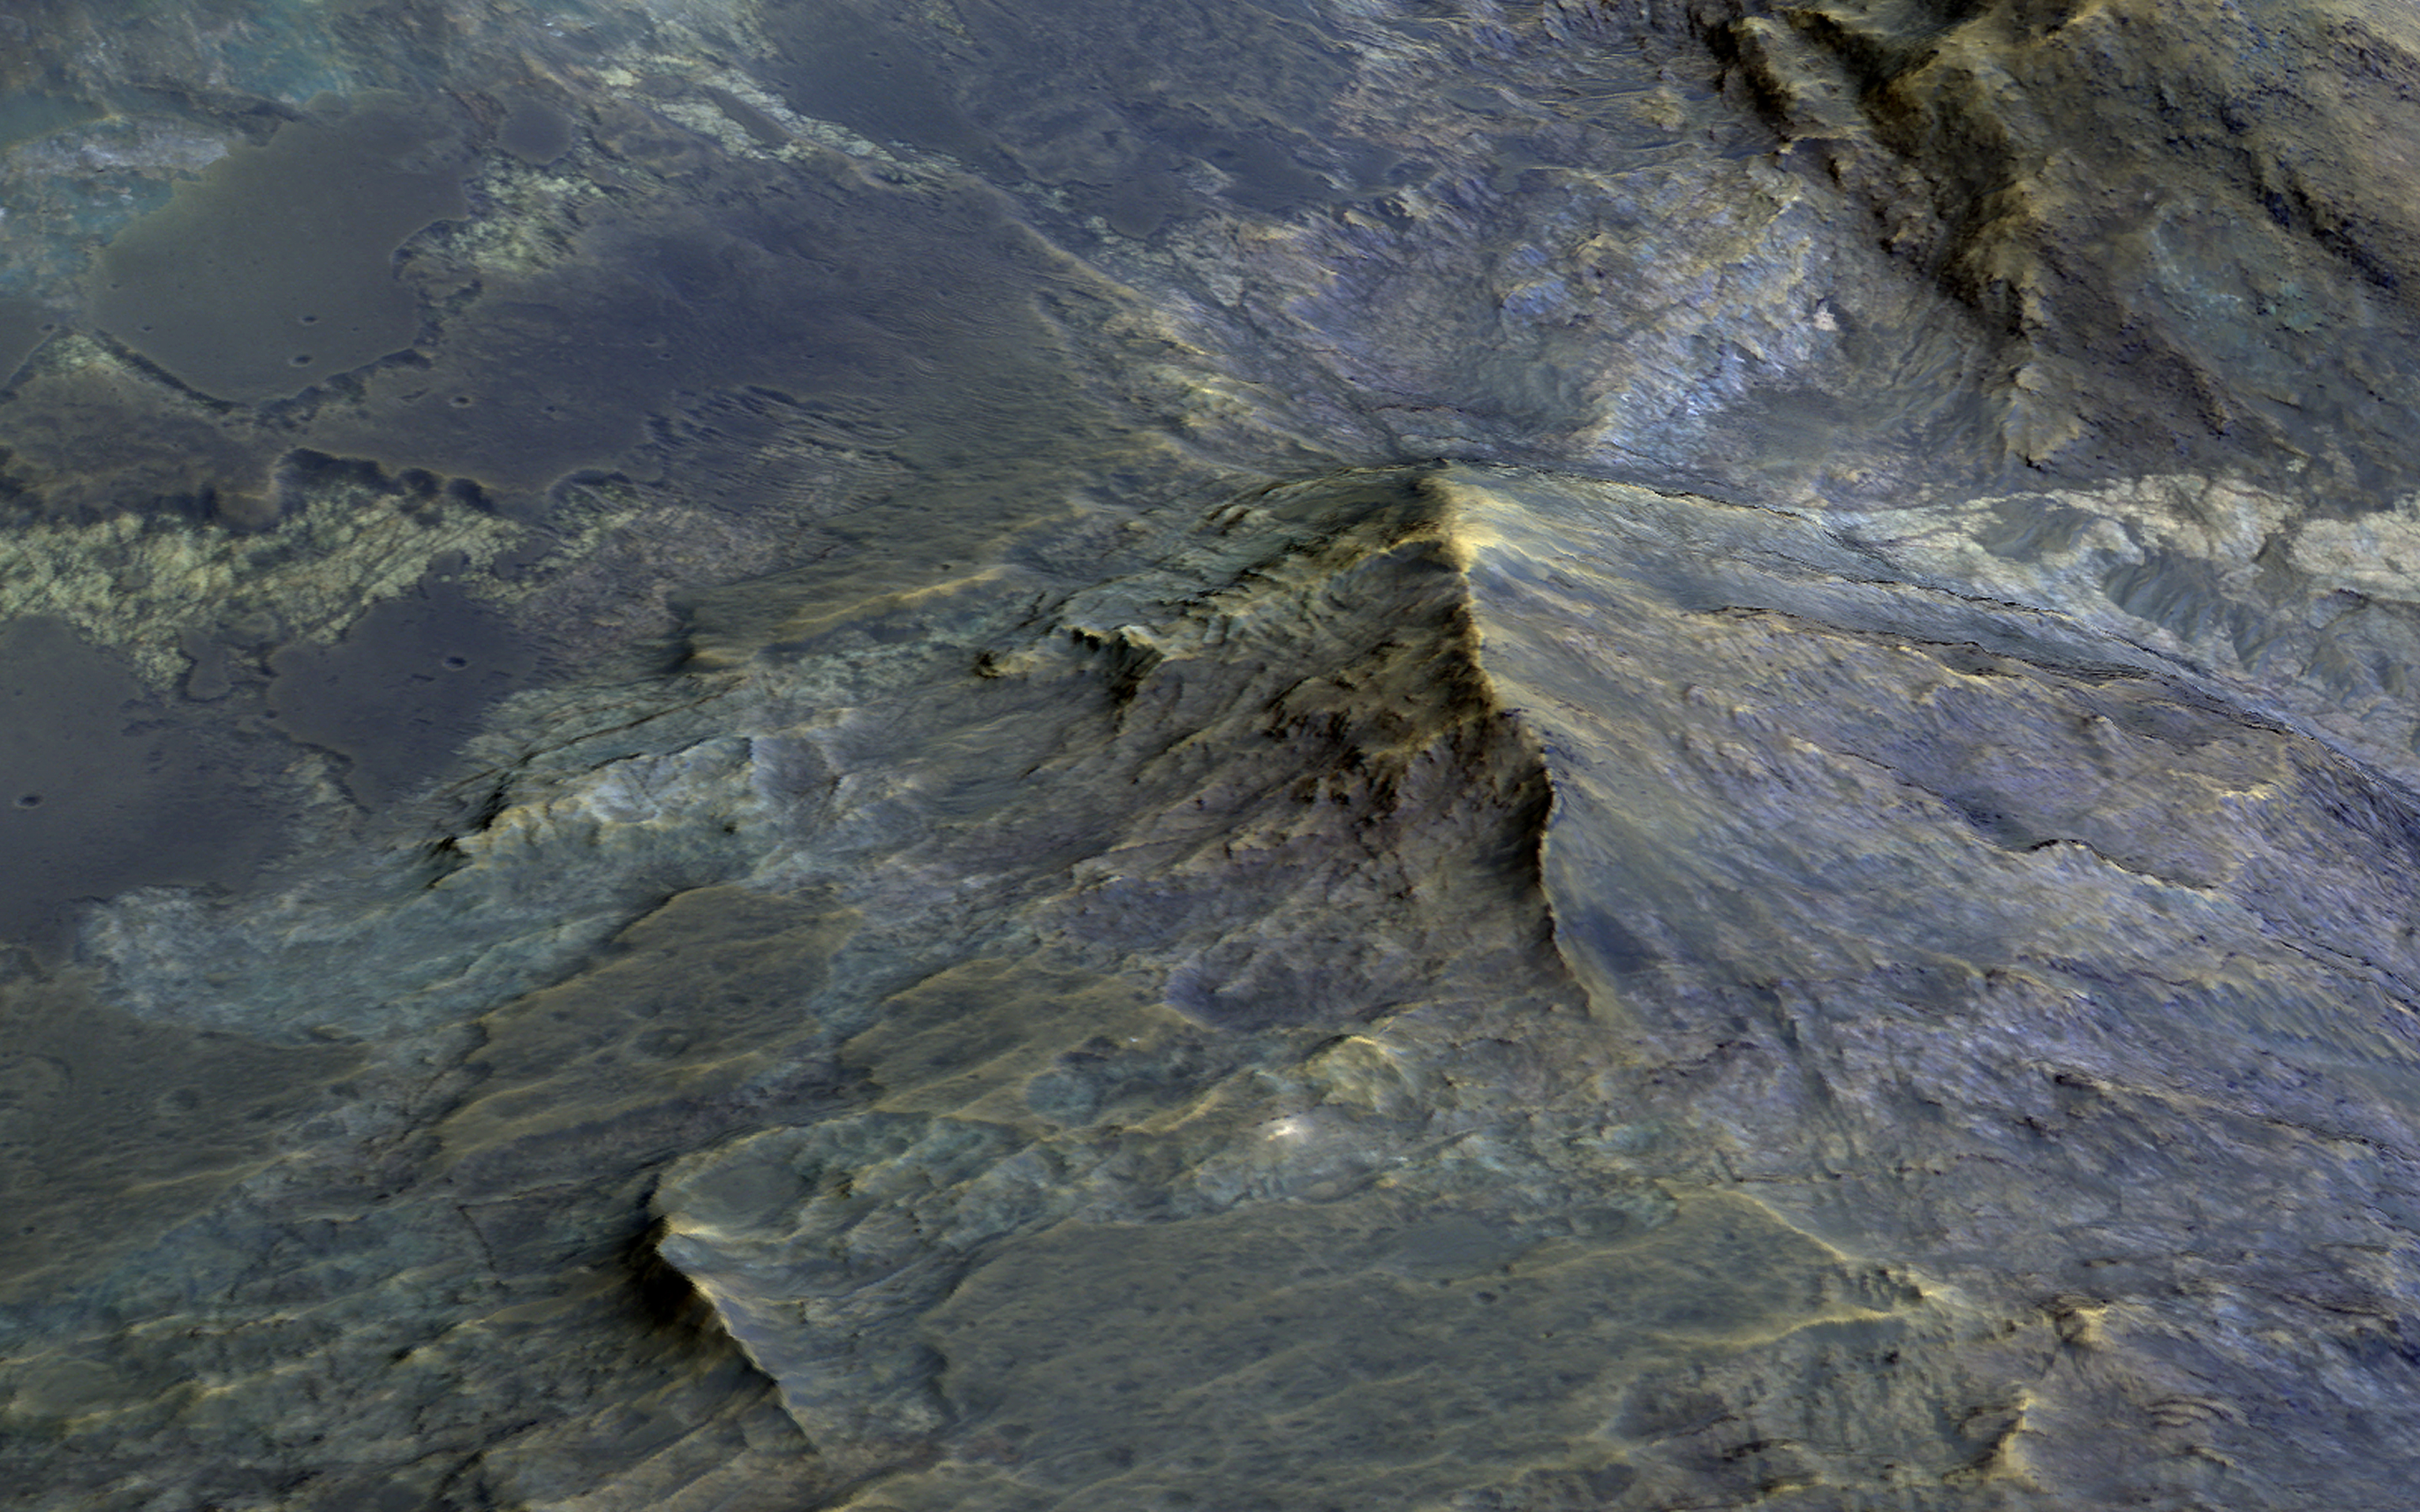

Tell-Tale Bedrock in Tyrrhena Terra

Large craters, like this 50-kilometer diameter one, can uplift material from below and form a mountain-like central peak. Craters of this size on Mars become unstable as they form and collapse due to gravity. Craters with central peaks and terraced rims are referred to as “complex” craters.

Geologists study these central peaks because the uplifted bedrock was once deep within the Martian crust. A 3D perspective shows heavily-fractured bedrock exposed within the peak, and also dark-toned and fragmental rocks that formed during the impact process.

Sometimes, we observe similar rocks in the crater wall terraces. Some areas of the terrace show dark-toned materials coating and surrounding the white- and green-colored bedrock. This dark-toned rock was the once-molten material that was produced by the tremendous energy generated during the formation of the crater. Similarly, the impact melt material coats and surrounds the higher-standing bedrock of the peak. There are additional exposures of bedrock in the northern wall-terraces of the crater.

Previous HiRISE images have focused largely on central structures, but clearly the wall-terraces of these craters may also be informative in our exploration of the Martian subsurface.

The map is projected here at a scale of 25 centimeters (9.8 inches) per pixel. [The original image scale is 25.8 centimeters (10.2 inches) per pixel (with 1 x 1 binning); objects on the order of 77 centimeters (30.3 inches) across are resolved.] North is up.

The University of Arizona, Tucson, operates HiRISE, which was built by Ball Aerospace & Technologies Corp., Boulder, Colorado. NASA’s Jet Propulsion Laboratory, a division of Caltech in Pasadena, California, manages the Mars Reconnaissance Orbiter Project for NASA’s Science Mission Directorate, Washington.

Credit: NASA/JPL-Caltech/Univ. of Arizona